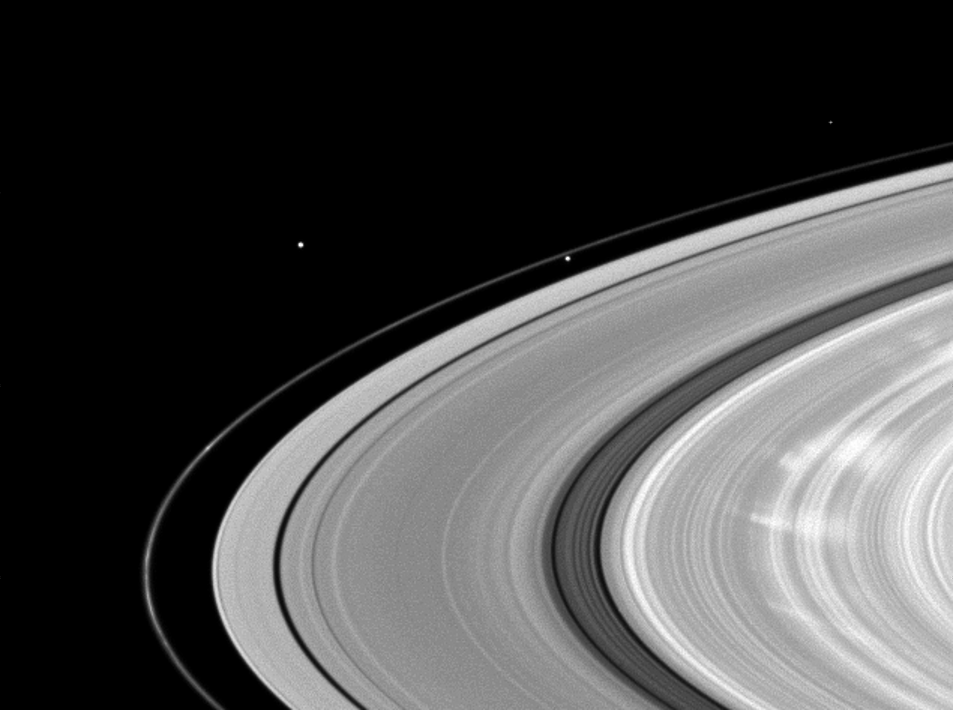

Ghostly Spokes

Bright spokes grace Saturn’s B ring in this Cassini image.

To learn more about the ghostly radial markings called spokes, see PIA11144 and PIA08288. Spokes appear bright when they are viewed at phase, or Sun-Saturn-spacecraft, angles higher than about 45 degrees. The phase angle in this image is 61 degrees.

Prometheus (86 kilometers, or 53 miles across) orbits between the A ring and the thin F ring. Epimetheus (113 kilometers, or 70 miles across) orbits beyond the F ring in the top left of the image. The bright dot in the top right is a star.

Scale in the original image was 71 kilometers (44 miles) per pixel. The image has been magnified by a factor of 1.5 and contrast-enhanced to aidvisibility.

This view looks toward the northern, sunlit side of the rings from about 12 degrees above the ringplane.

The image was taken in visible light with the Cassini spacecraft wide-angle camera on Sept. 22, 2009. The view was acquired at a distance of approximately 1.2 million kilometers (746,000 miles) from Saturn and at a Sun-Saturn-spacecraft, or phase, angle of 61 degrees.

The Cassini-Huygens mission is a cooperative project of NASA, the European Space Agency and the Italian Space Agency. The Jet Propulsion Laboratory, a division of the California Institute of Technology in Pasadena, manages the mission for NASA’s Science Mission Directorate, Washington, D.C. The Cassini orbiter and its two onboard cameras were designed, developed and assembled at JPL. The imaging operations center is based at the Space Science Institute in Boulder, Colo.

Credit: NASA/JPL/Space Science Institute